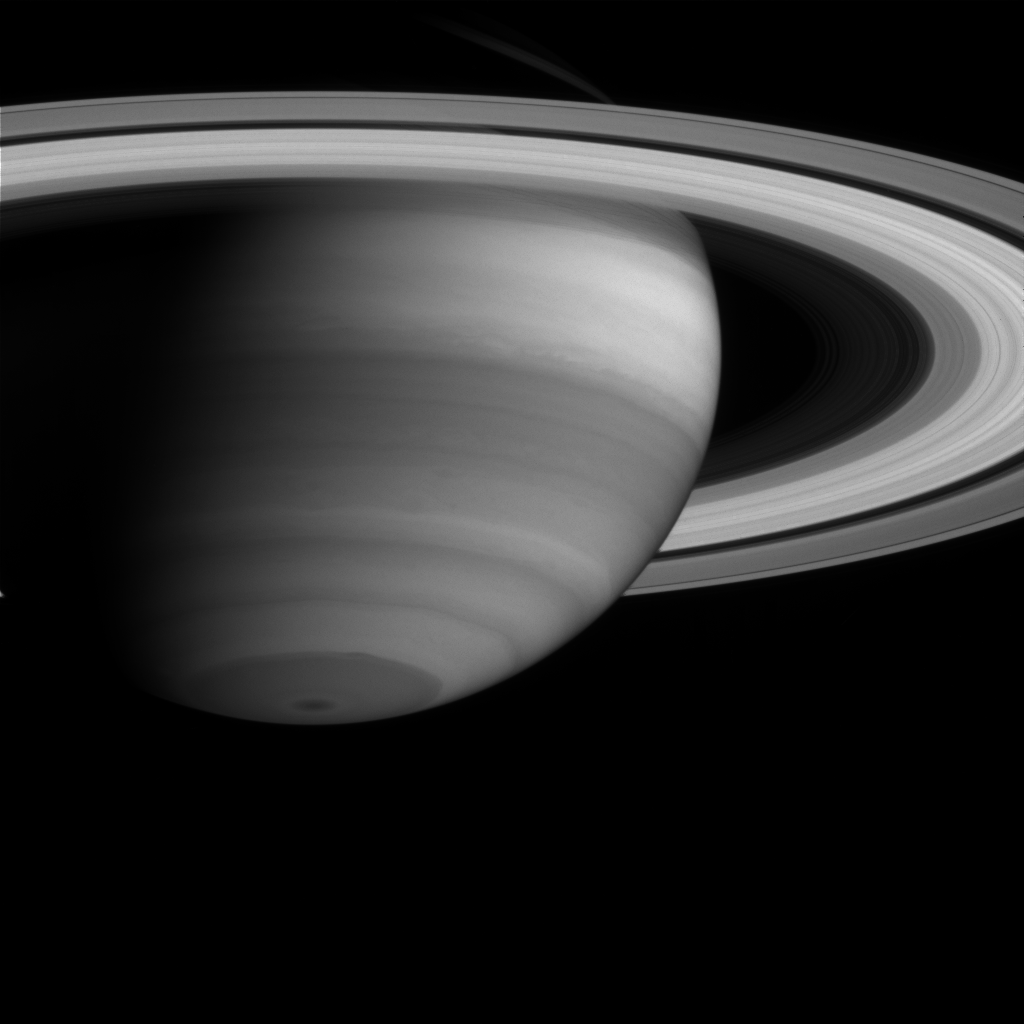

Saturn’s Atmosphere and Rings

In this image, dark regions represent areas where Cassini is seeing into deeper levels in Saturn’s atmosphere. The dark regions are relatively free of high clouds and the light at these particular near-infrared wavelengths (centered at 727 nanometers) penetrates into the gaseous cloud-free atmosphere and is absorbed by methane. The image was taken with the Cassini spacecraft narrow angle camera on May 15, 2004, from a distance of 24.7 million kilometers (15.4 million miles) from Saturn. The image scale is 147 kilometers (91 miles) per pixel. Contrast in the image was enhanced to aid visibility.

The Cassini-Huygens mission is a cooperative project of NASA, the European Space Agency and the Italian Space Agency. The Jet Propulsion Laboratory, a division of the California Institute of Technology in Pasadena, manages the Cassini-Huygens mission for NASA’s Office of Space Science, Washington, D.C. The Cassini orbiter and its two onboard cameras, were designed, developed and assembled at JPL. The imaging team is based at the Space Science Institute, Boulder, Colo.

Credit: NASA/JPL/Space Science Institute